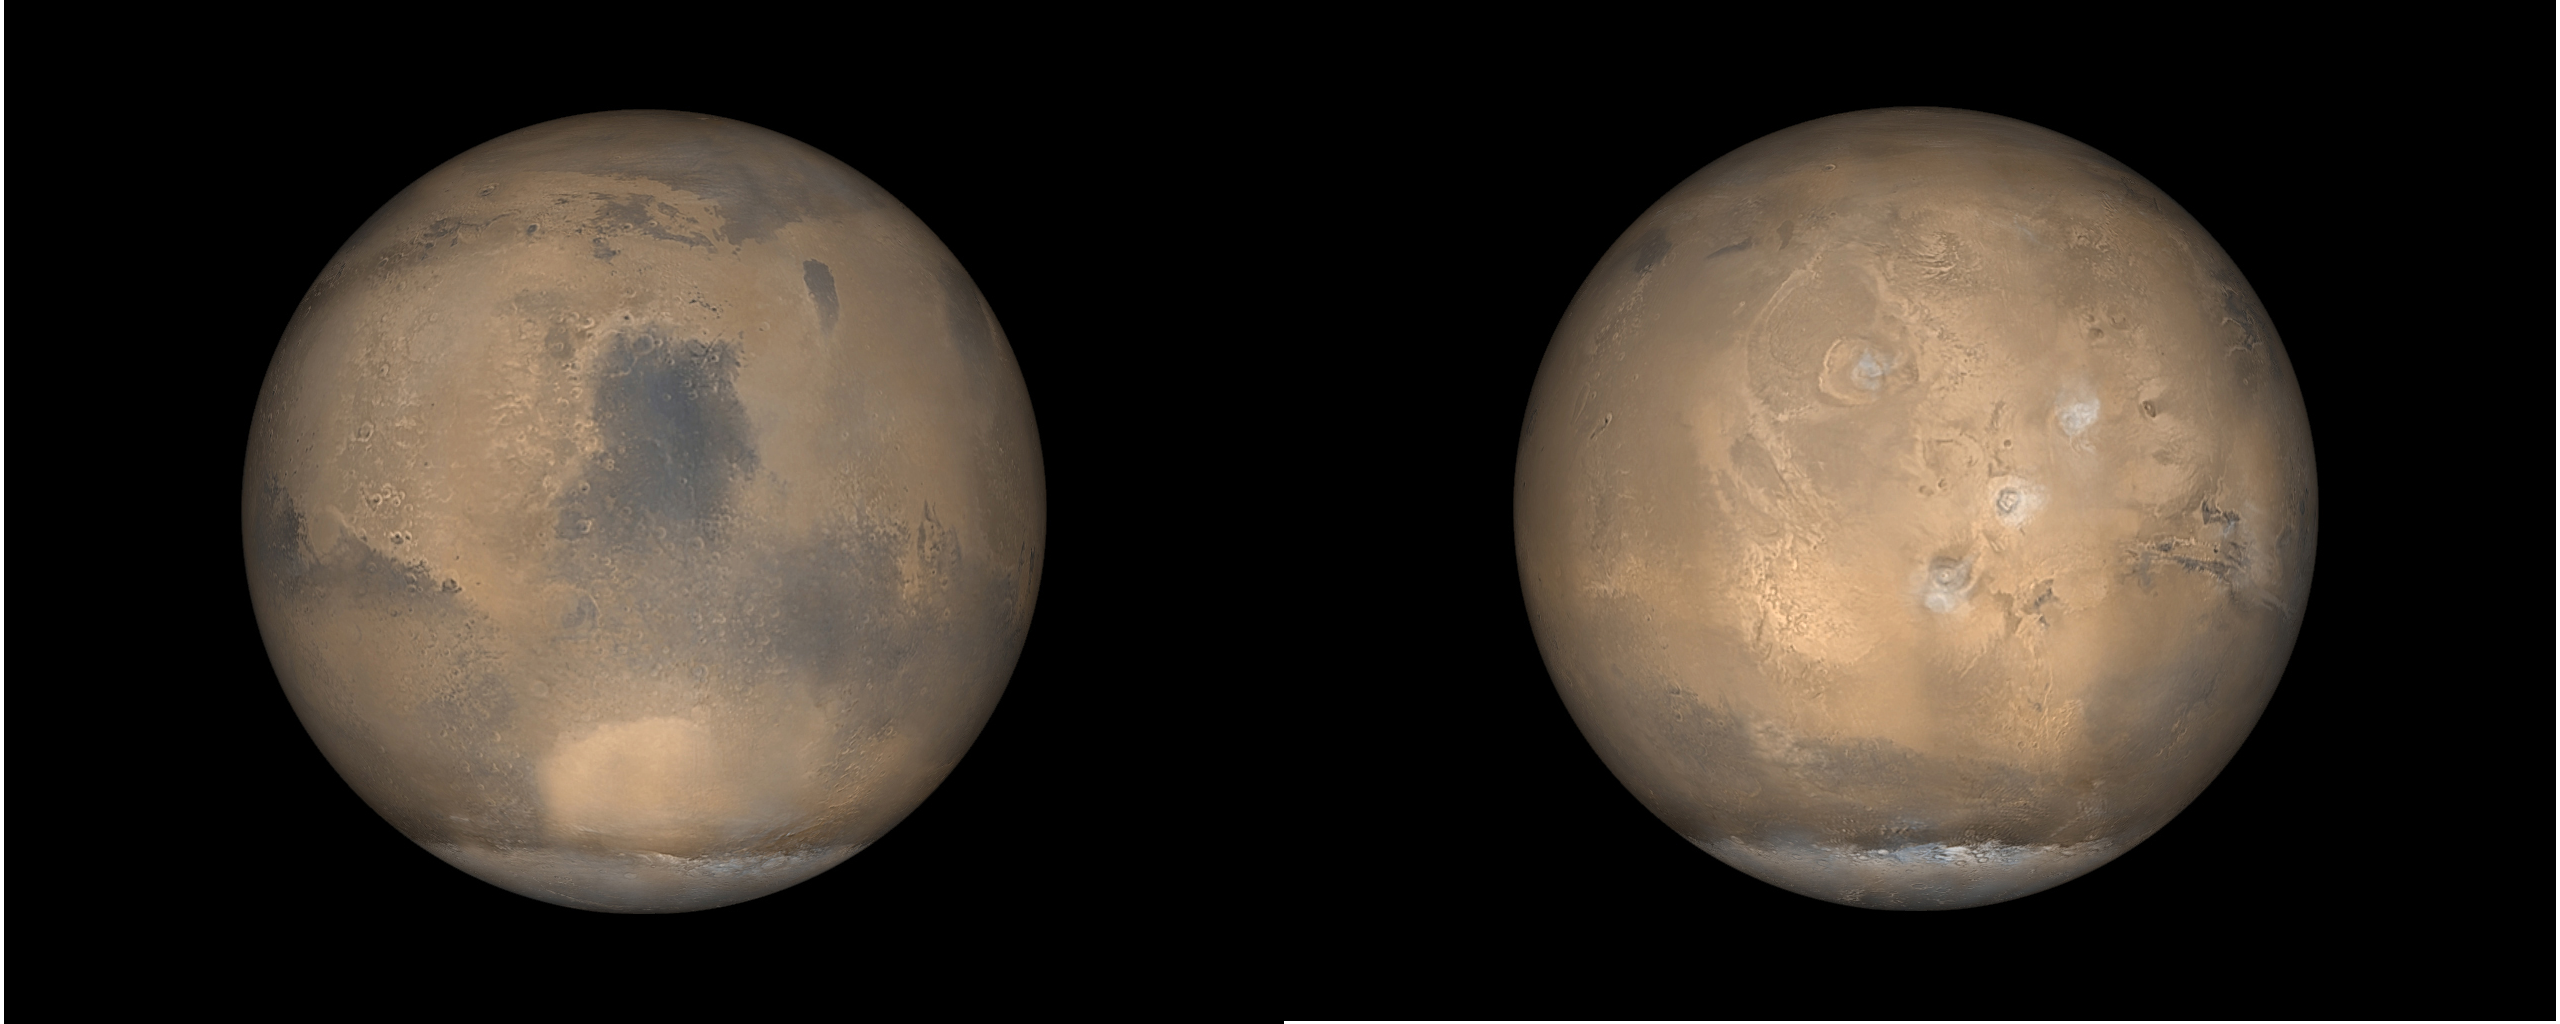

Global Views of Mars in late Northern Summer

Mars Global Surveyor (MGS) orbits around the red planet 12 times a day. Each orbit goes from pole to pole. Over the course of a single day, the wide angle cameras of the Mars Orbiter Camera (MOC) system take 24 pictures–12 red and 12 blue–that are assembled to create a daily global map. Such global views are used to monitor the martian weather and observe changes in the patterns of frost and dust distribution on the surface. These two pictures are examples of what Mars looks like in late northern summer, which is also late southern winter. At this time of year, the south polar cap (bottom, white feature in each image) is very large, extending from the south pole northward to 60°S. Also at this time of year, clouds of water ice crystals are common over the four largest volcanoes in Tharsis. The picture on the right shows Tharsis, with the four volcanoes forming a triangle resembling the pattern of holes on a bowling ball. The image on the left is centered on Syrtis Major, a dark, windswept volcanic plain so large that it has been known to science since the first telescopes were turned toward Mars in the 1600s. The elliptical bright feature at lower-center in the left image is the Hellas Basin, the largest unequivocal impact basin (formed by an asteroid or comet) on the planet. Hellas is approximately 2200 km (1,370 mi) across.

Credit: NASA/JPL/MSSS